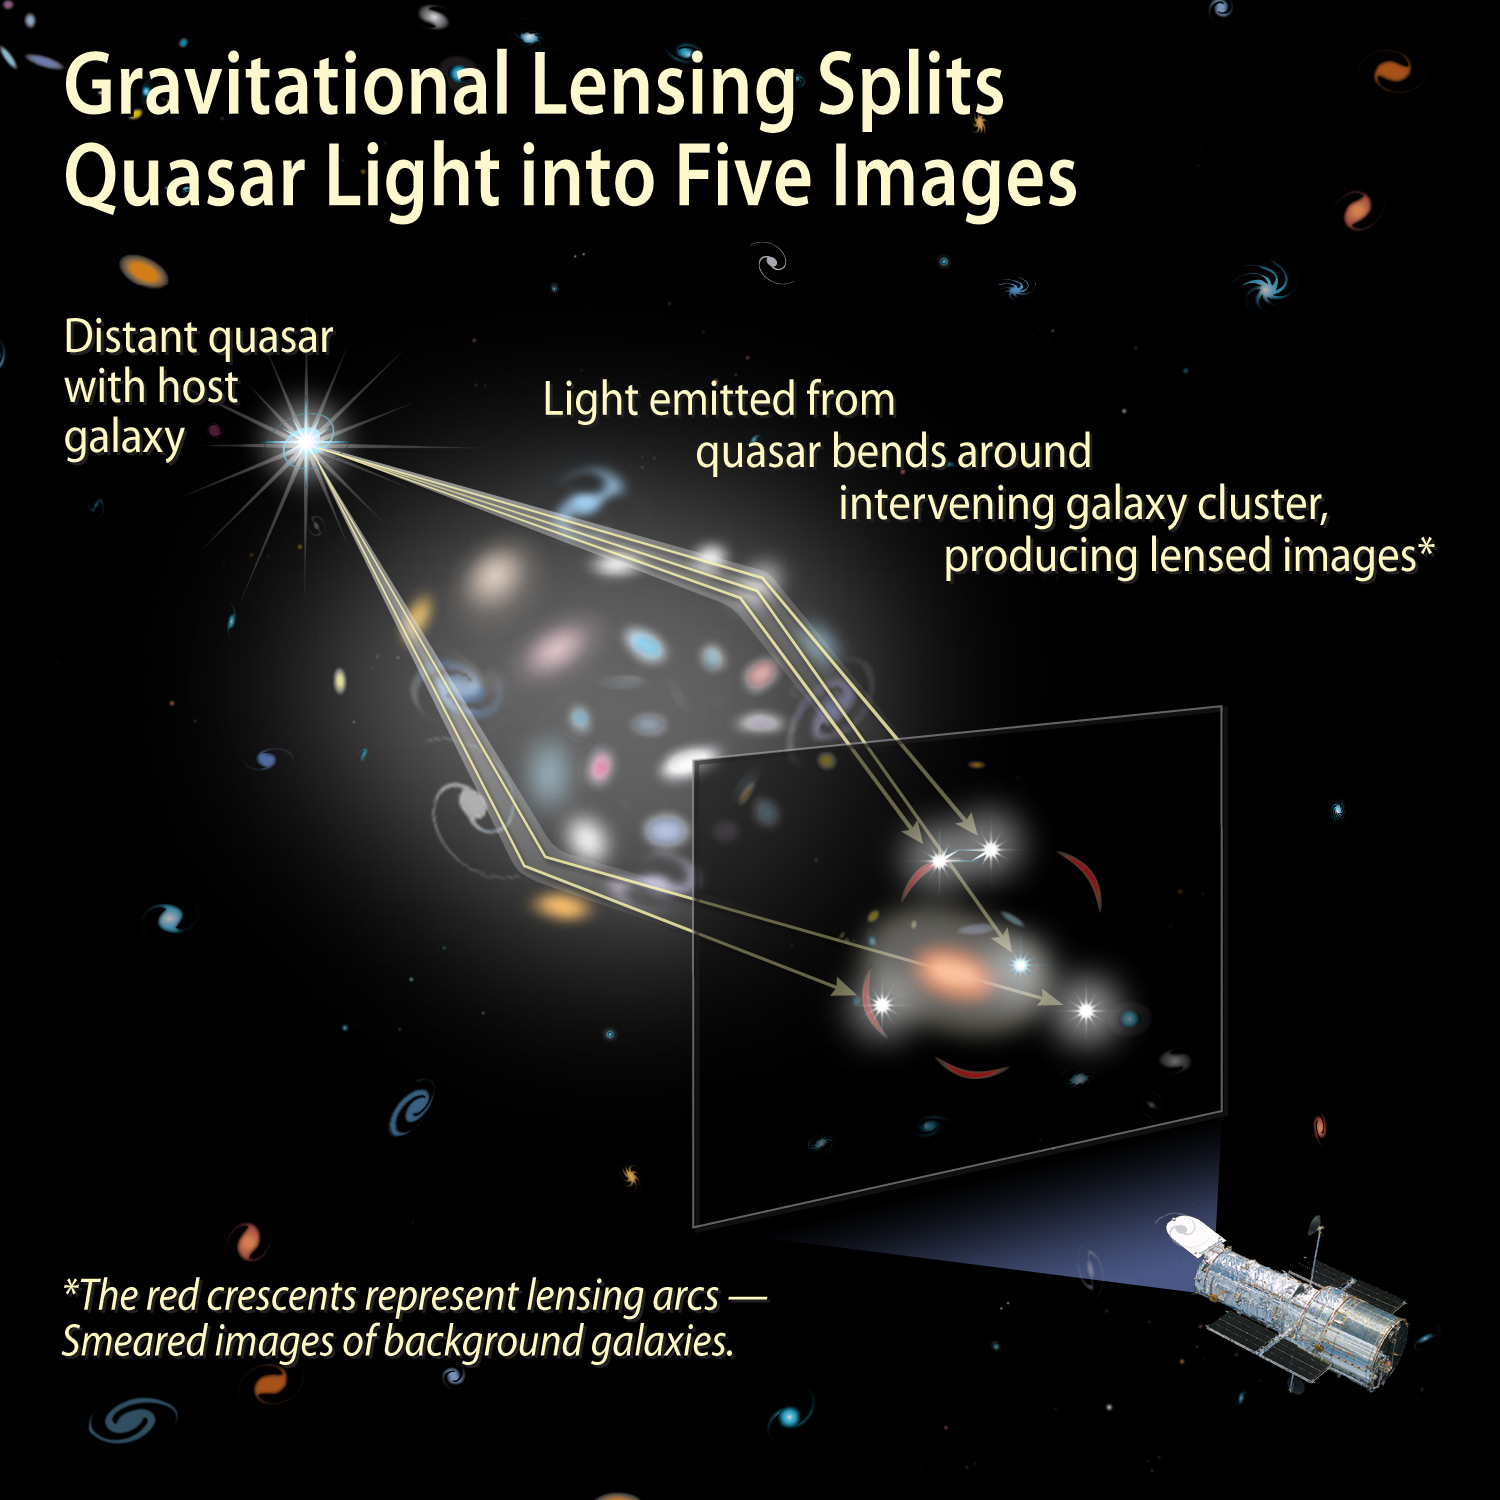

Gravitational Lensing Splits Quasar Light into Five Images

Object Name: SDSS J1004+4112

Credit: NASA, ESA, and A. Feild (STScI)